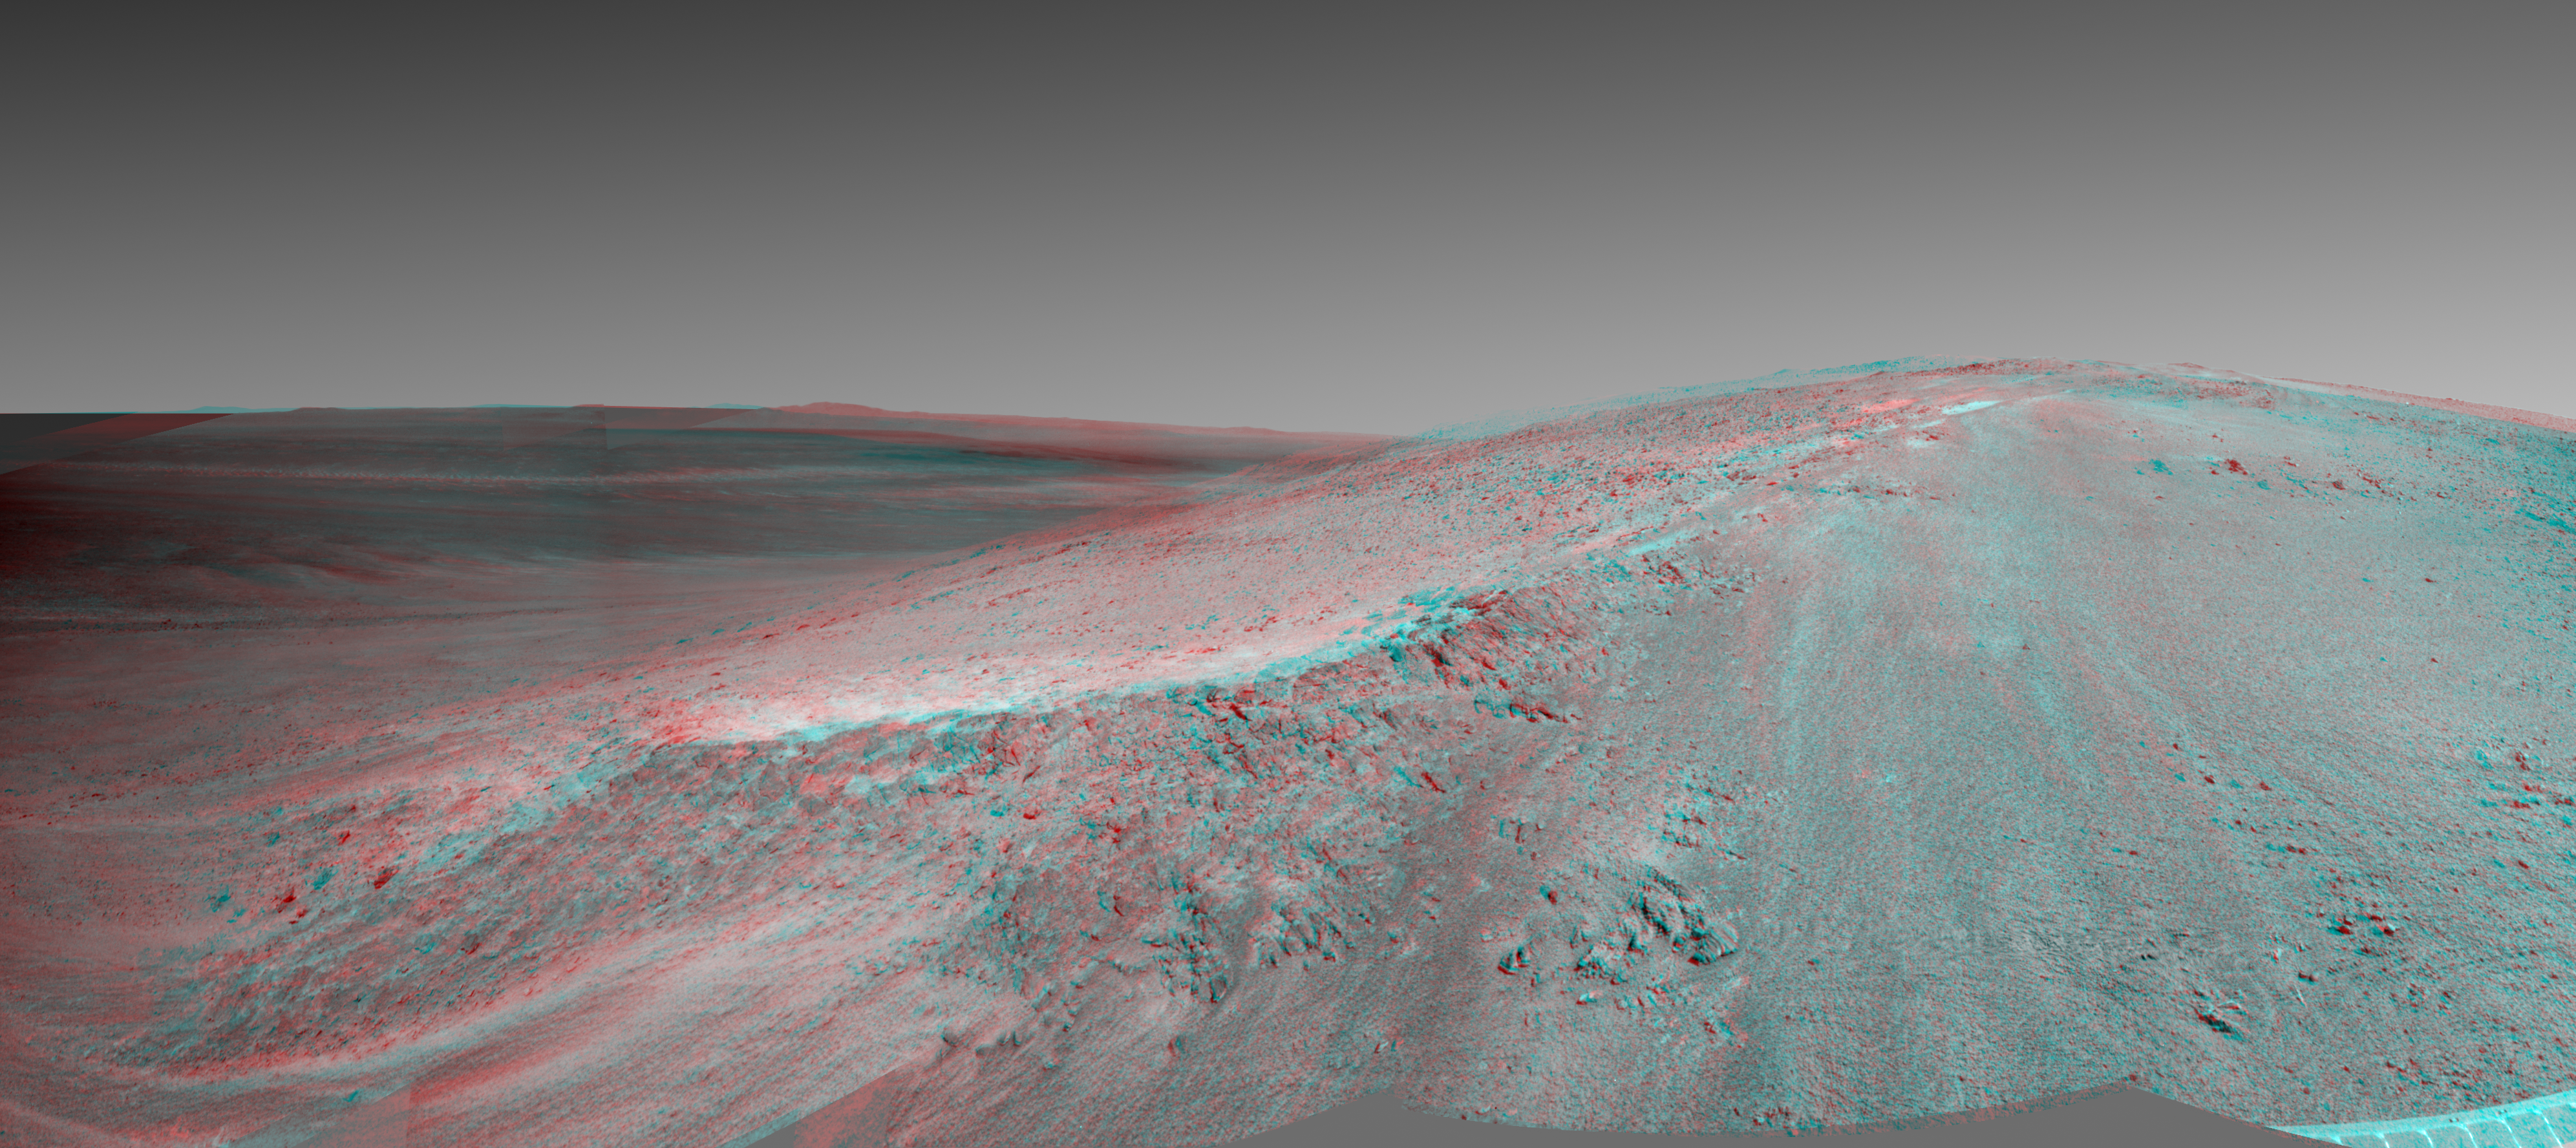

‘Murray Ridge’ in Stereo from Mars Rover Opportunity

This stereo view shows the “Murray Ridge” portion of the western rim of Endeavour Crater on Mars. It appears three-dimensional when seen through blue-red glasses with the red lens on the left. NASA’s Mars Exploration Rover Opportunity used its navigation camera (Navcam) to capture the component exposures for this scene during the 3466 Martian day, or sol, of the rover’s mission on Mars (Oct, 24, 2013).

The ridge rises about 130 feet (40 meters) above the surrounding plain, between “Solander Point” at the north end of the ridge and “Cape Tribulation,” beyond Murray Ridge to the south. This view does not show the entire ridge. To the left of the ridge, the view stretches across Endeavour Crater, which is about 22 kilometers (14 miles) in diameter.

The scene sweeps from east to south. The planar rocks in the foreground at the base of the hill are part of a layer of rocks laid down around the margins of the crater rim. At this location Opportunity is sitting at the contact between the Meridiani Planum sandstone plains and the rocks of the Endeavour Crater rim. On the upper left, the view is directed about 22 kilometers (14 miles) across the center of Endeavour crater to the eastern rim.

Opportunity landed on Mars in January 2004 and has been investigating parts of Endeavour’s western rim since August 2012. On Sol 3451 (Oct. 8, 2013), Opportunity began climbing the ridge. The slope offers outcrops that contain clay minerals detected from orbit and also gives the rover a northward tilt that provides a solar-energy advantage during the Martian southern hemisphere’s autumn and winter.

The rover team chose to call this feature Murray Ridge in tribute to Bruce Murray (1931-2013), an influential advocate for planetary exploration who was a member of the science teams for NASA’s earliest missions to Mars and later served as director of NASA’s Jet Propulsion Laboratory.

Credit: NASA/JPL-Caltech